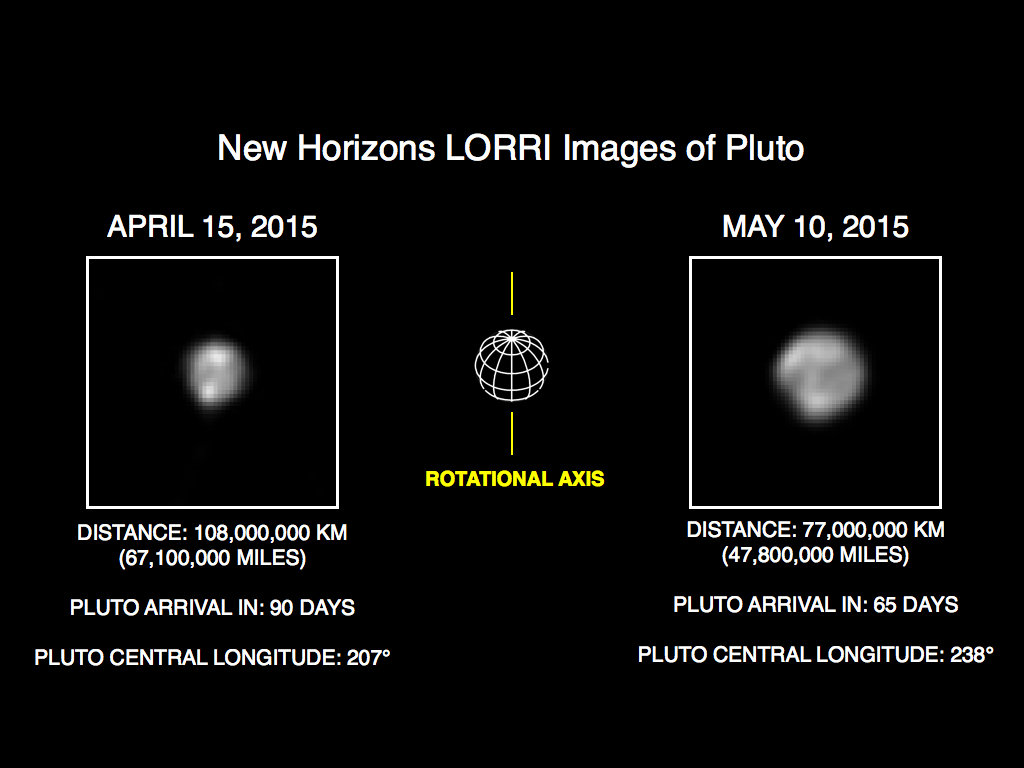

More Detail as New Horizons Draws Closer

The image of Pluto on the right is part of series of New Horizons Long Range Reconnaissance Imager (LORRI) photos taken May 8-12, 2015; the image at left shows LORRI’s view of Pluto just one month earlier. In the month between these image sets, New Horizons’ distance to Pluto decreased from 68 million miles (110 million kilometers) to 47 million miles (75 million kilometers), as the spacecraft speeds toward a close encounter with the Pluto system in mid-July.

All of the images have been rotated to align Pluto’s rotational axis with the vertical direction (up-down), as depicted schematically in the center panel. Between April and May, Pluto appears to get larger as the spacecraft gets closer, with Pluto’s apparent size increasing by approximately 50 percent. Pluto rotates around its axis every 6.4 Earth days, and these images show the variations in Pluto’s surface features during its rotation.

These images are displayed at four times the native LORRI image size, and have been processed using a method called deconvolution, which sharpens the original images to enhance features on Pluto. Deconvolution can occasionally add “false” details, so the finest details in these pictures will need to be confirmed by images taken from closer range in the next few weeks. All of the images are displayed using the same linear brightness scale.

Credit: NASA/Johns Hopkins University Applied Physics Laboratory/Southwest Research Institute